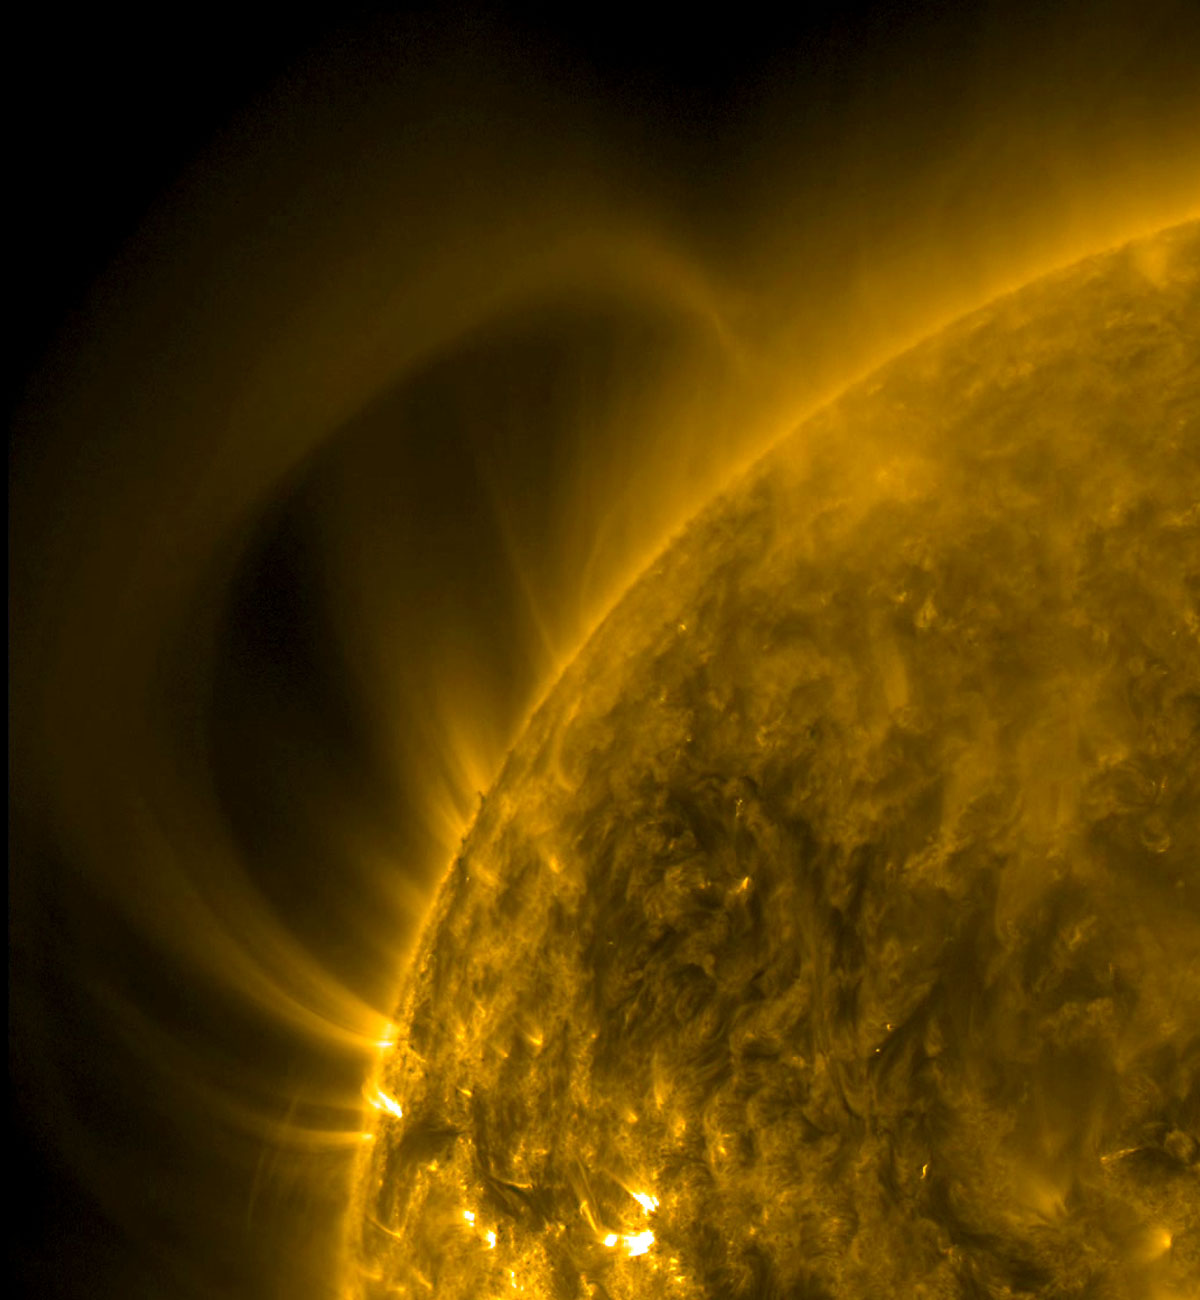

Extensive Arch

A giant arch of plasma rose up out of the Sun and then stretched itself until it had reached back to a point behind our view of the Sun (Sept, 17-18, 2014). Since it emerged from a magnetically intense active region, the arch is likely connecting to another active region over the Sun's horizon. We rarely see material extend this distance. The images were observed in the extreme ultraviolet wavelength of 171 Angstroms.

Credit: NASA/Solar Dynamics Observatory